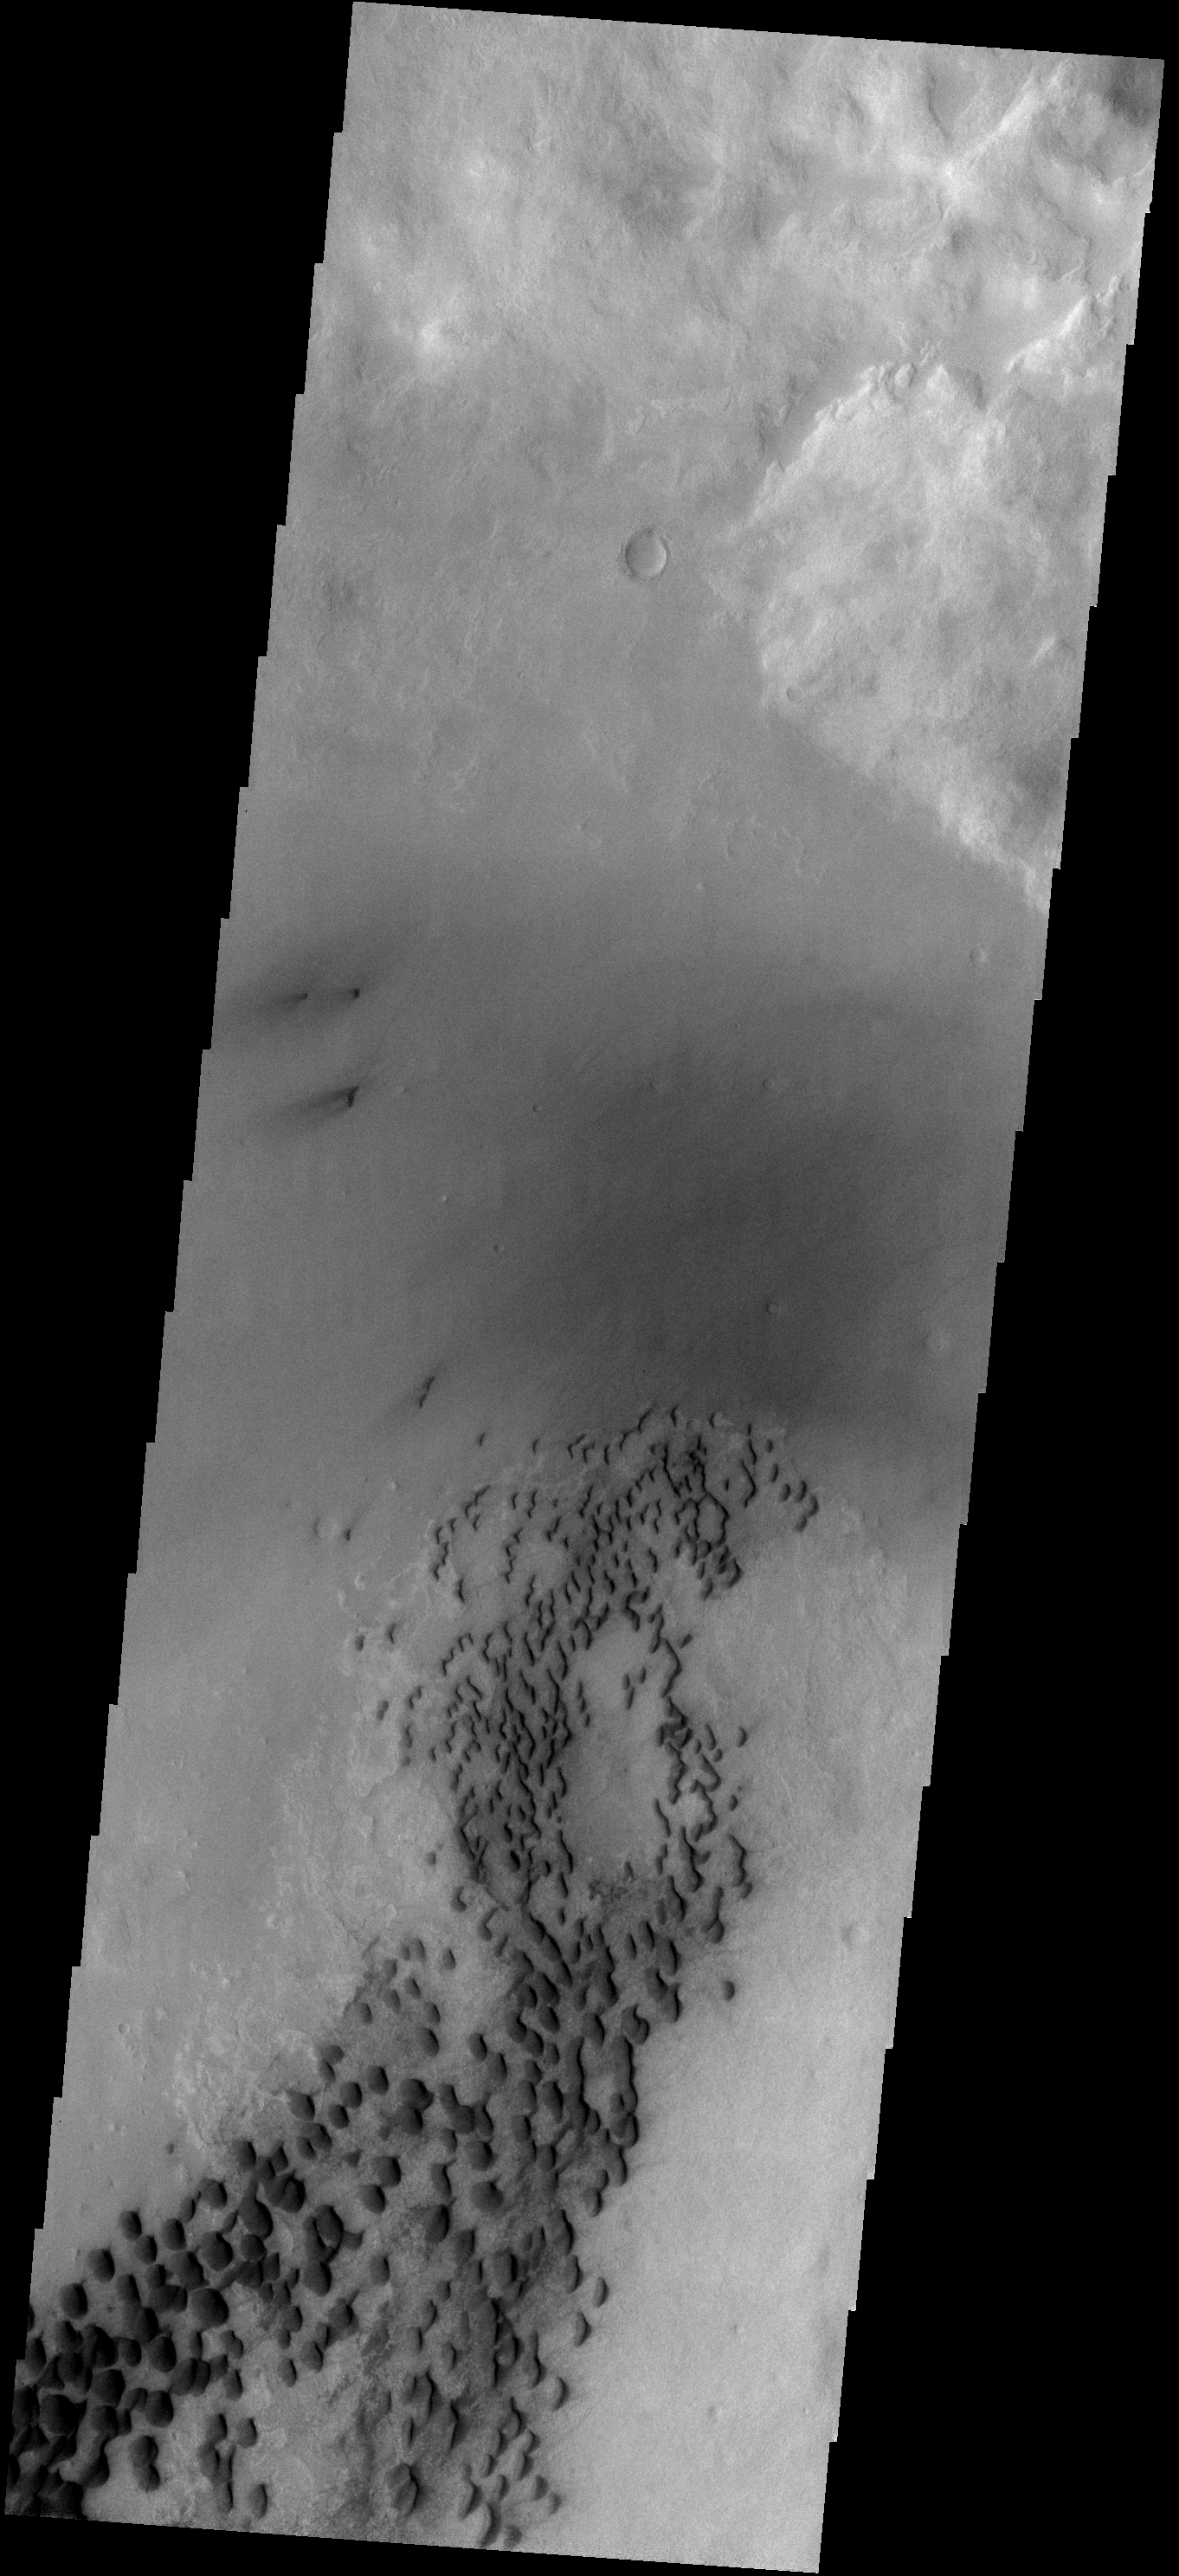

Dunes on Wirtz Crater

These sand dunes are located on the floor of Wirtz Crater. Wirtz Crater is one of the candidate MSL (Mars Sceince Laboratory) landing sites.

Image information: VIS instrument. Latitude -47.9N, Longitude 334.9E. 17 meter/pixel resolution.

Please see the THEMIS Data Citation Note for details on crediting THEMIS images.

Note: this THEMIS visual image has not been radiometrically nor geometrically calibrated for this preliminary release. An empirical correction has been performed to remove instrumental effects. A linear shift has been applied in the cross-track and down-track direction to approximate spacecraft and planetary motion. Fully calibrated and geometrically projected images will be released through the Planetary Data System in accordance with Project policies at a later time.

NASA’s Jet Propulsion Laboratory manages the 2001 Mars Odyssey mission for NASA’s Office of Space Science, Washington, D.C. The Thermal Emission Imaging System (THEMIS) was developed by Arizona State University, Tempe, in collaboration with Raytheon Santa Barbara Remote Sensing. The THEMIS investigation is led by Dr. Philip Christensen at Arizona State University. Lockheed Martin Astronautics, Denver, is the prime contractor for the Odyssey project, and developed and built the orbiter. Mission operations are conducted jointly from Lockheed Martin and from JPL, a division of the California Institute of Technology in Pasadena.

Credit: NASA/JPL/ASU